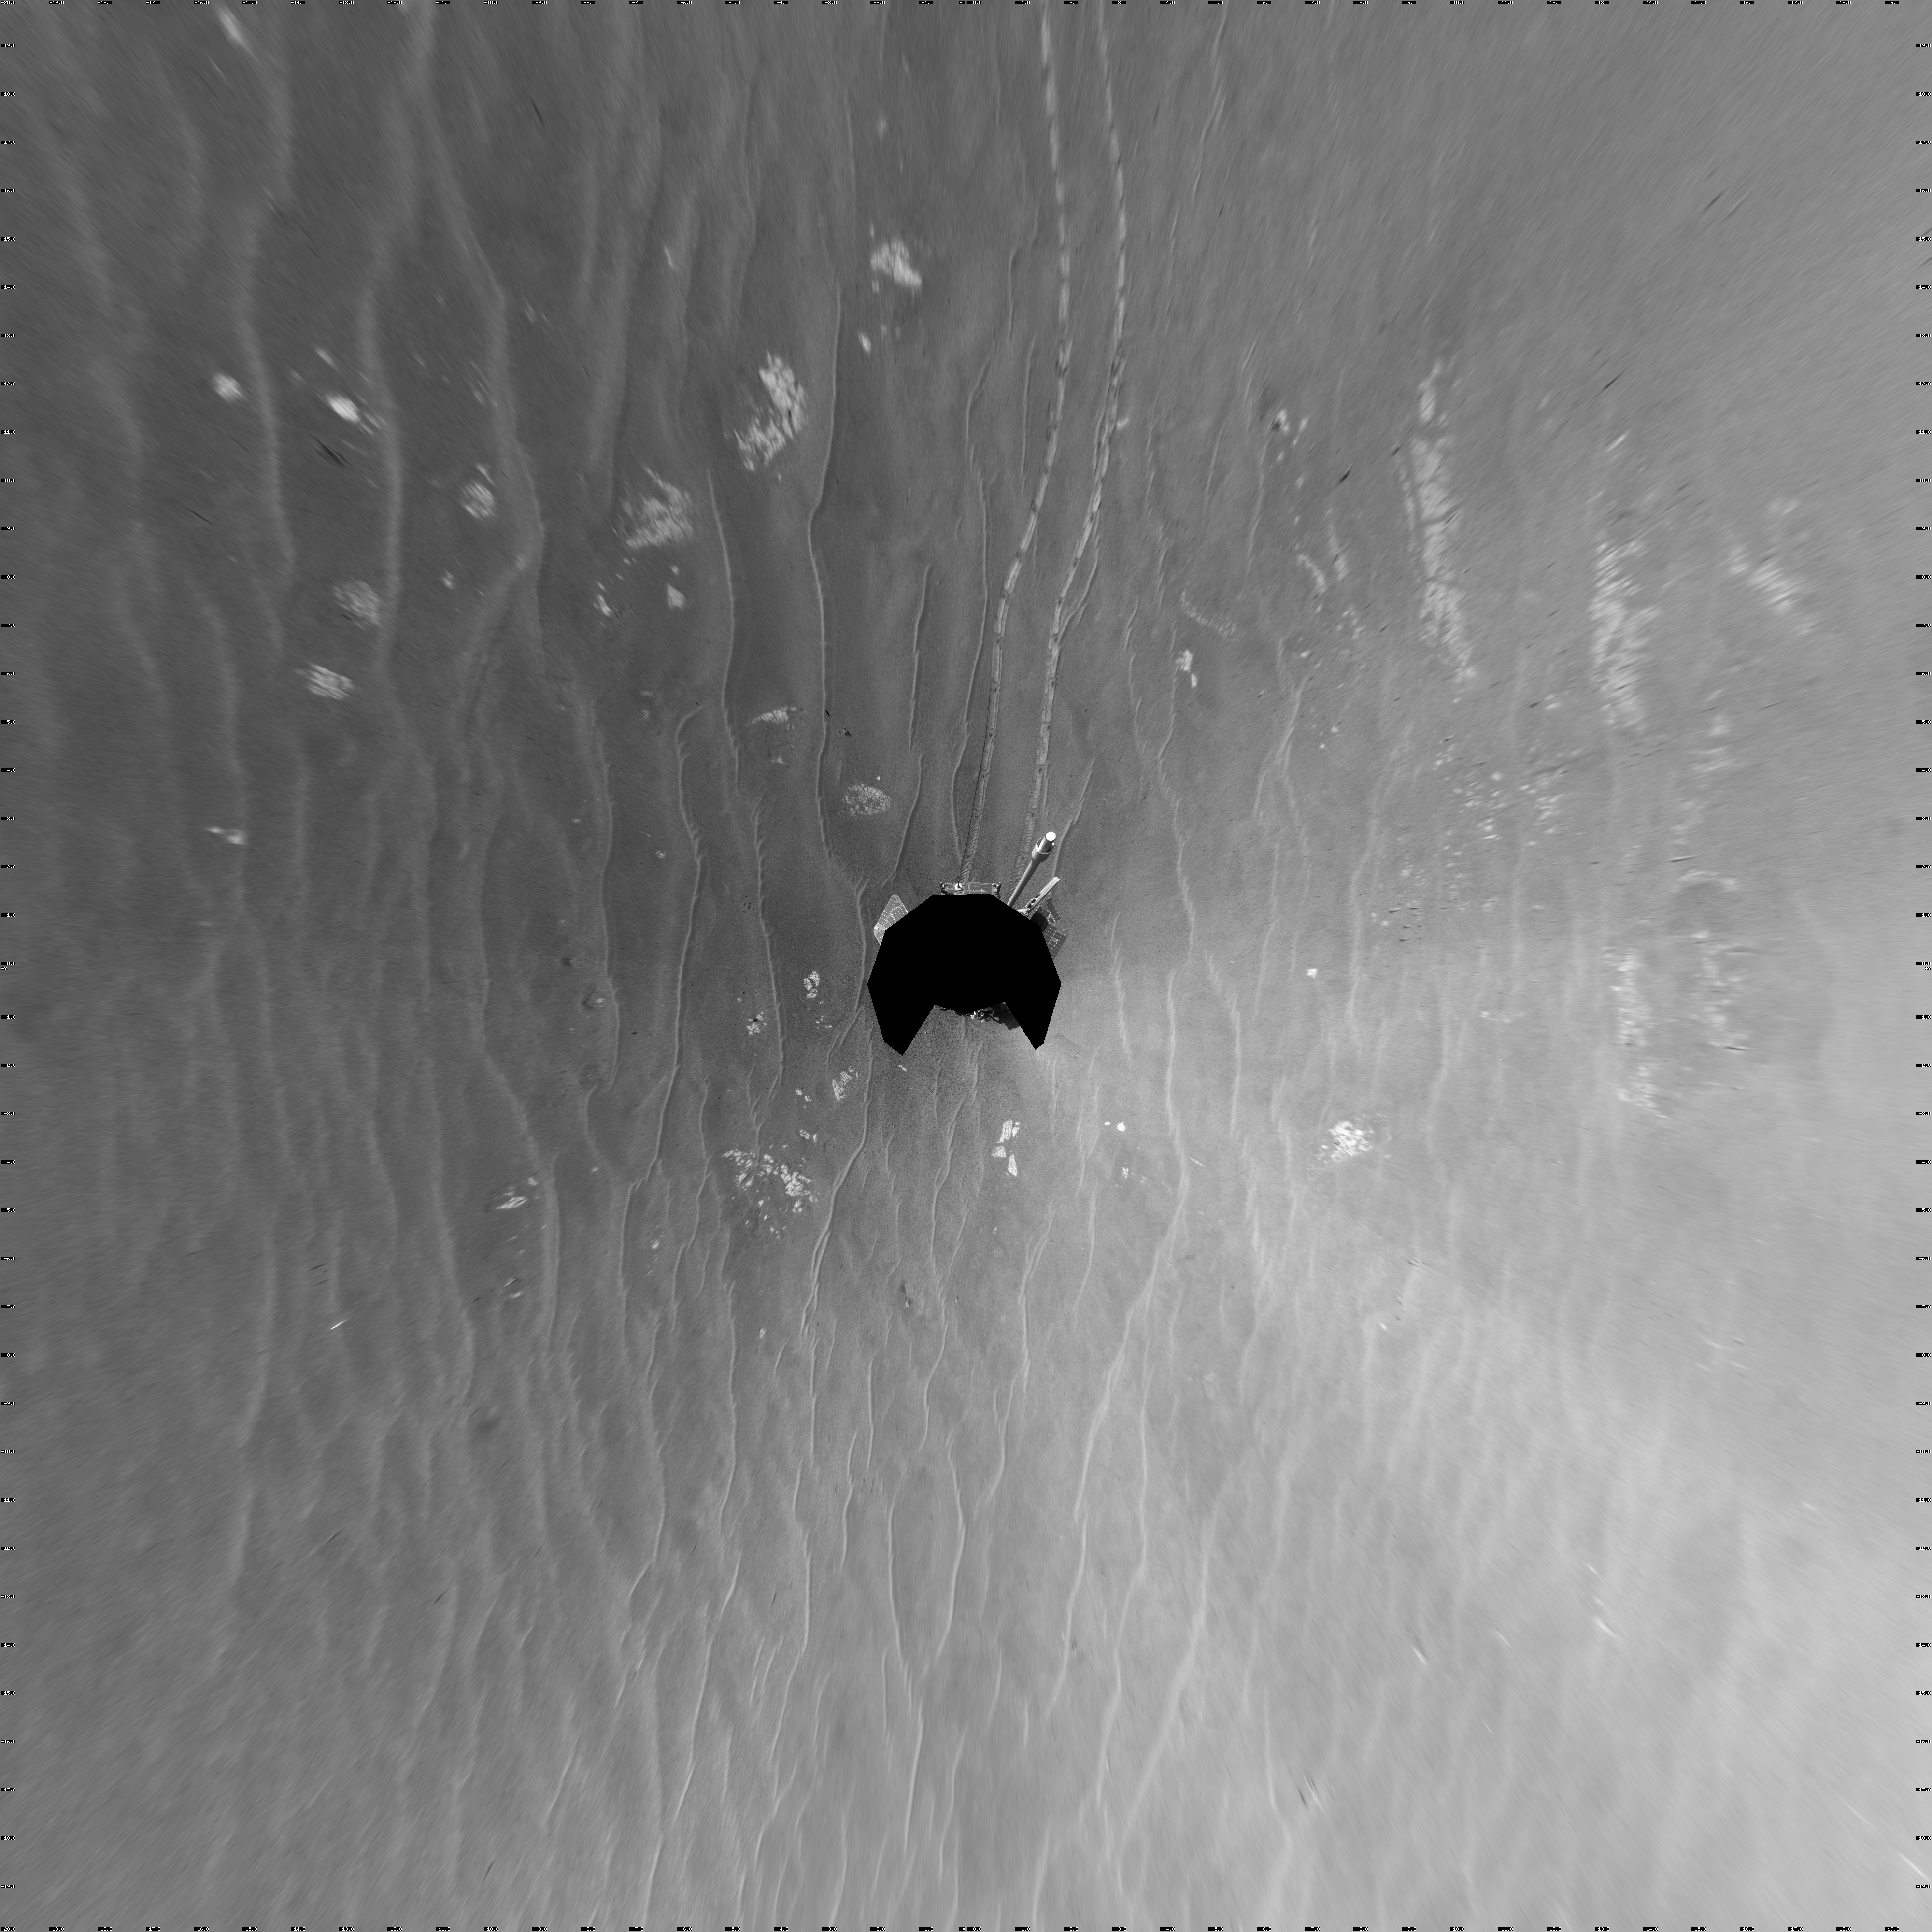

View from West of Victoria Crater, Sol 1664 (Vertical)

NASA’s Mars Exploration Rover Opportunity used its navigation camera to take the images combined into this full-circle view of the rover’s surroundings on the 1,664th Martian day, or sol, of Opportunity’s surface mission (September 28, 2008). Opportunity had driven 152.8 meters (501 feet) southward on the preceding sol, reaching this location on the west side of Victoria Crater. Maps of the traverse to this point are at http://marsrovers.jpl.nasa.gov/mission/tm-opportunity/opportunity-sol1664.html.

Rover tracks from the Sol 1663 drive extend northward in the image. For scale, the two parallel tracks are about 1 meter (39 inches) apart. To the right of center, Victoria Crater is visible from the north-northeast to the east-southeast.

This view is presented as a vertical projection with geometric seam correction.

Credit: NASA/JPL-Caltech